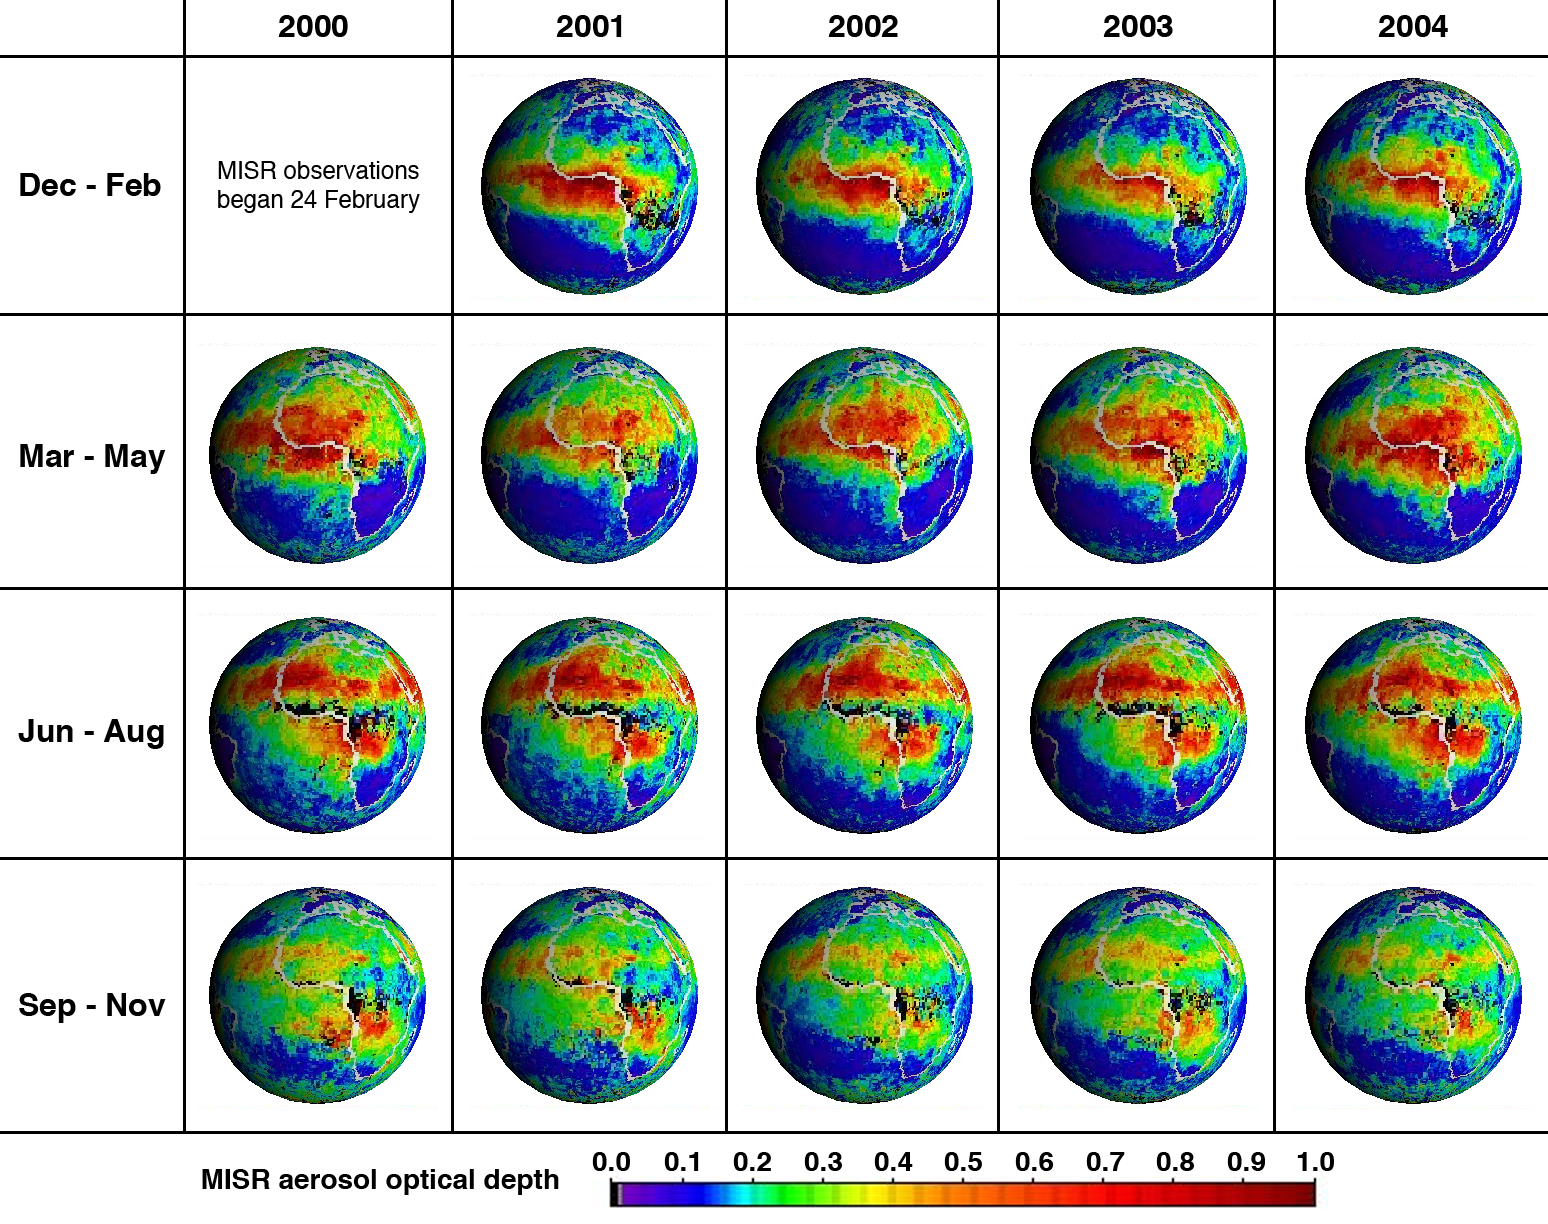

Five Years of MISR Global Aerosol Observations

Five years of atmospheric aerosol data are available as global aerosol maps from NASA’s Multi-angle Imaging SpectroRadiometer (MISR). These 19 global panels show the seasonal-average distribution of atmospheric aerosol amount across Africa and the Atlantic Ocean; such global maps are also available for all other parts of the planet, and for monthly as well as seasonal time increments. The measurements capture airborne particles in the entire atmospheric column, for sub-visible sizes ranging from tiny smoke particles to “medium” dust (about 0.5 to 2.5 microns). Such particles are produced by forest fires, deserts, volcanoes, breaking ocean waves, and urban and industrial pollution sources.

MISR retrieves aerosol amount with high accuracy at mid-visible wavelengths, even over urban areas and bright desert source regions, in addition to obtaining some information about particle size and shape, from the varying scene brightness over nine different view angles and four wavelengths. These maps were generated from data acquired between March 2000 and November 2004, and show column-integrated aerosol optical depth (also known as optical thickness) averaged over half-degree by half-degree grid cell areas (about 60 kilometer rectangles at low latitudes). The color scale indicates the range of optical depths, from relatively clear skies in blue and purple, to hazier atmospheres in red, orange, yellow or green. Black pixels indicate missing results due to persistent seasonal cloud cover. The MISR aerosol algorithm uses both stereoscopic and spectral brightness techniques to identify and screen out cloudy pixels.

This five-year data sequence has special significance to the MISR Mission — it is released this week to mark the fifth anniversary since MISR began taking science data, on February 24 2000. Despite easily identified changes from season to season, the seasonal patterns are remarkably similar from year to year. Between December and February there are relatively clear skies over north Africa, and the highest aerosol optical thicknesses (red pixels) are found across the Central and West African wet-tropical regions and the Gulf of Guinea. From March through May, very thick aerosols extend northwards across the deserts of Mali, Niger and Chad, while in southern Africa, this is the least hazy time of year. During June through August, there is persistent cloud cover along the Central and West African wet-tropical coasts (black pixels in the aerosol maps), and very thick aerosol concentrations extend both north-northwest over Mauritania, Western Sahara and Algeria, and south over the Democratic Republic of the Congo. Between September and November thick aerosol cover is limited to portions of southern Africa and the Congo, but moderately high aerosol optical thickness (green and yellow pixels) extends a bit farther west over the Atlantic.

Aerosols play an important role in the global atmosphere, directly influencing global climate and human health. Ground-based networks that accurately measure column aerosol amount and properties are sparse; satellite instruments can now complement these data, providing aerosol optical depth measurements covering long periods and large areas. One application of such data, when analyzed in conjunction with independent information about aerosol vertical distribution, is to help determine ground-level pollution concentrations. The results are being used to improve Air Quality Models and for regional health studies. To assess the human-health impact of chronic aerosol exposure, an accurate record of aerosol properties for ten or more years is needed. Global summaries of aerosol optical thickness from the Multi-angle Imaging SpectroRadiometer (MISR) instrument are available from the NASA Langley Atmospheric Sciences Data Center’s MISR MISR Level 3 Imagery web site http://eosweb.larc.nasa.gov.

The Multi-angle Imaging SpectroRadiometer observes the daylit Earth continuously from pole to pole, and every 9 days views the entire globe between 82 degrees north and 82 degrees south latitude. MISR was built and is managed by NASA’s Jet Propulsion Laboratory, Pasadena, CA, for NASA’s Office of Earth Science, Washington, DC. The Terra satellite is managed by NASA’s Goddard Space Flight Center, Greenbelt, MD. JPL is a division of the California Institute of Technology.

Credit: NASA/GSFC/LaRC/JPL, MISR Team